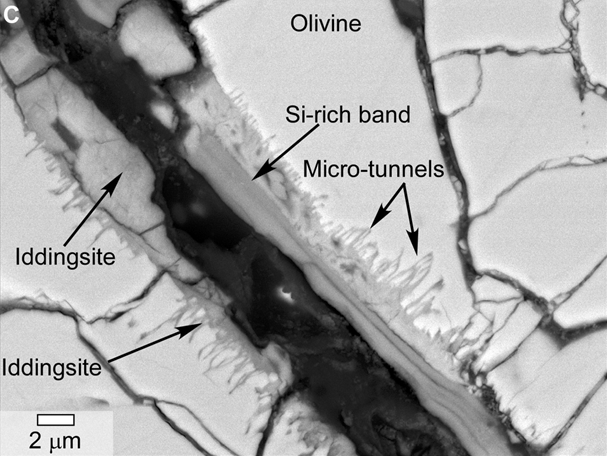

Microtunnels in Yamato Meteorite From Mars

This scanning electron microscope image of a polished thin section of a meteorite from Mars shows tunnels and curved microtunnels. The clay mineral iddingsite is present in this meteorite, named Yamato 000593, which was found in Antarctica in 2000 and identified as originating from Mars. The scale bar at lower left is 2 microns.

Credit: NASA